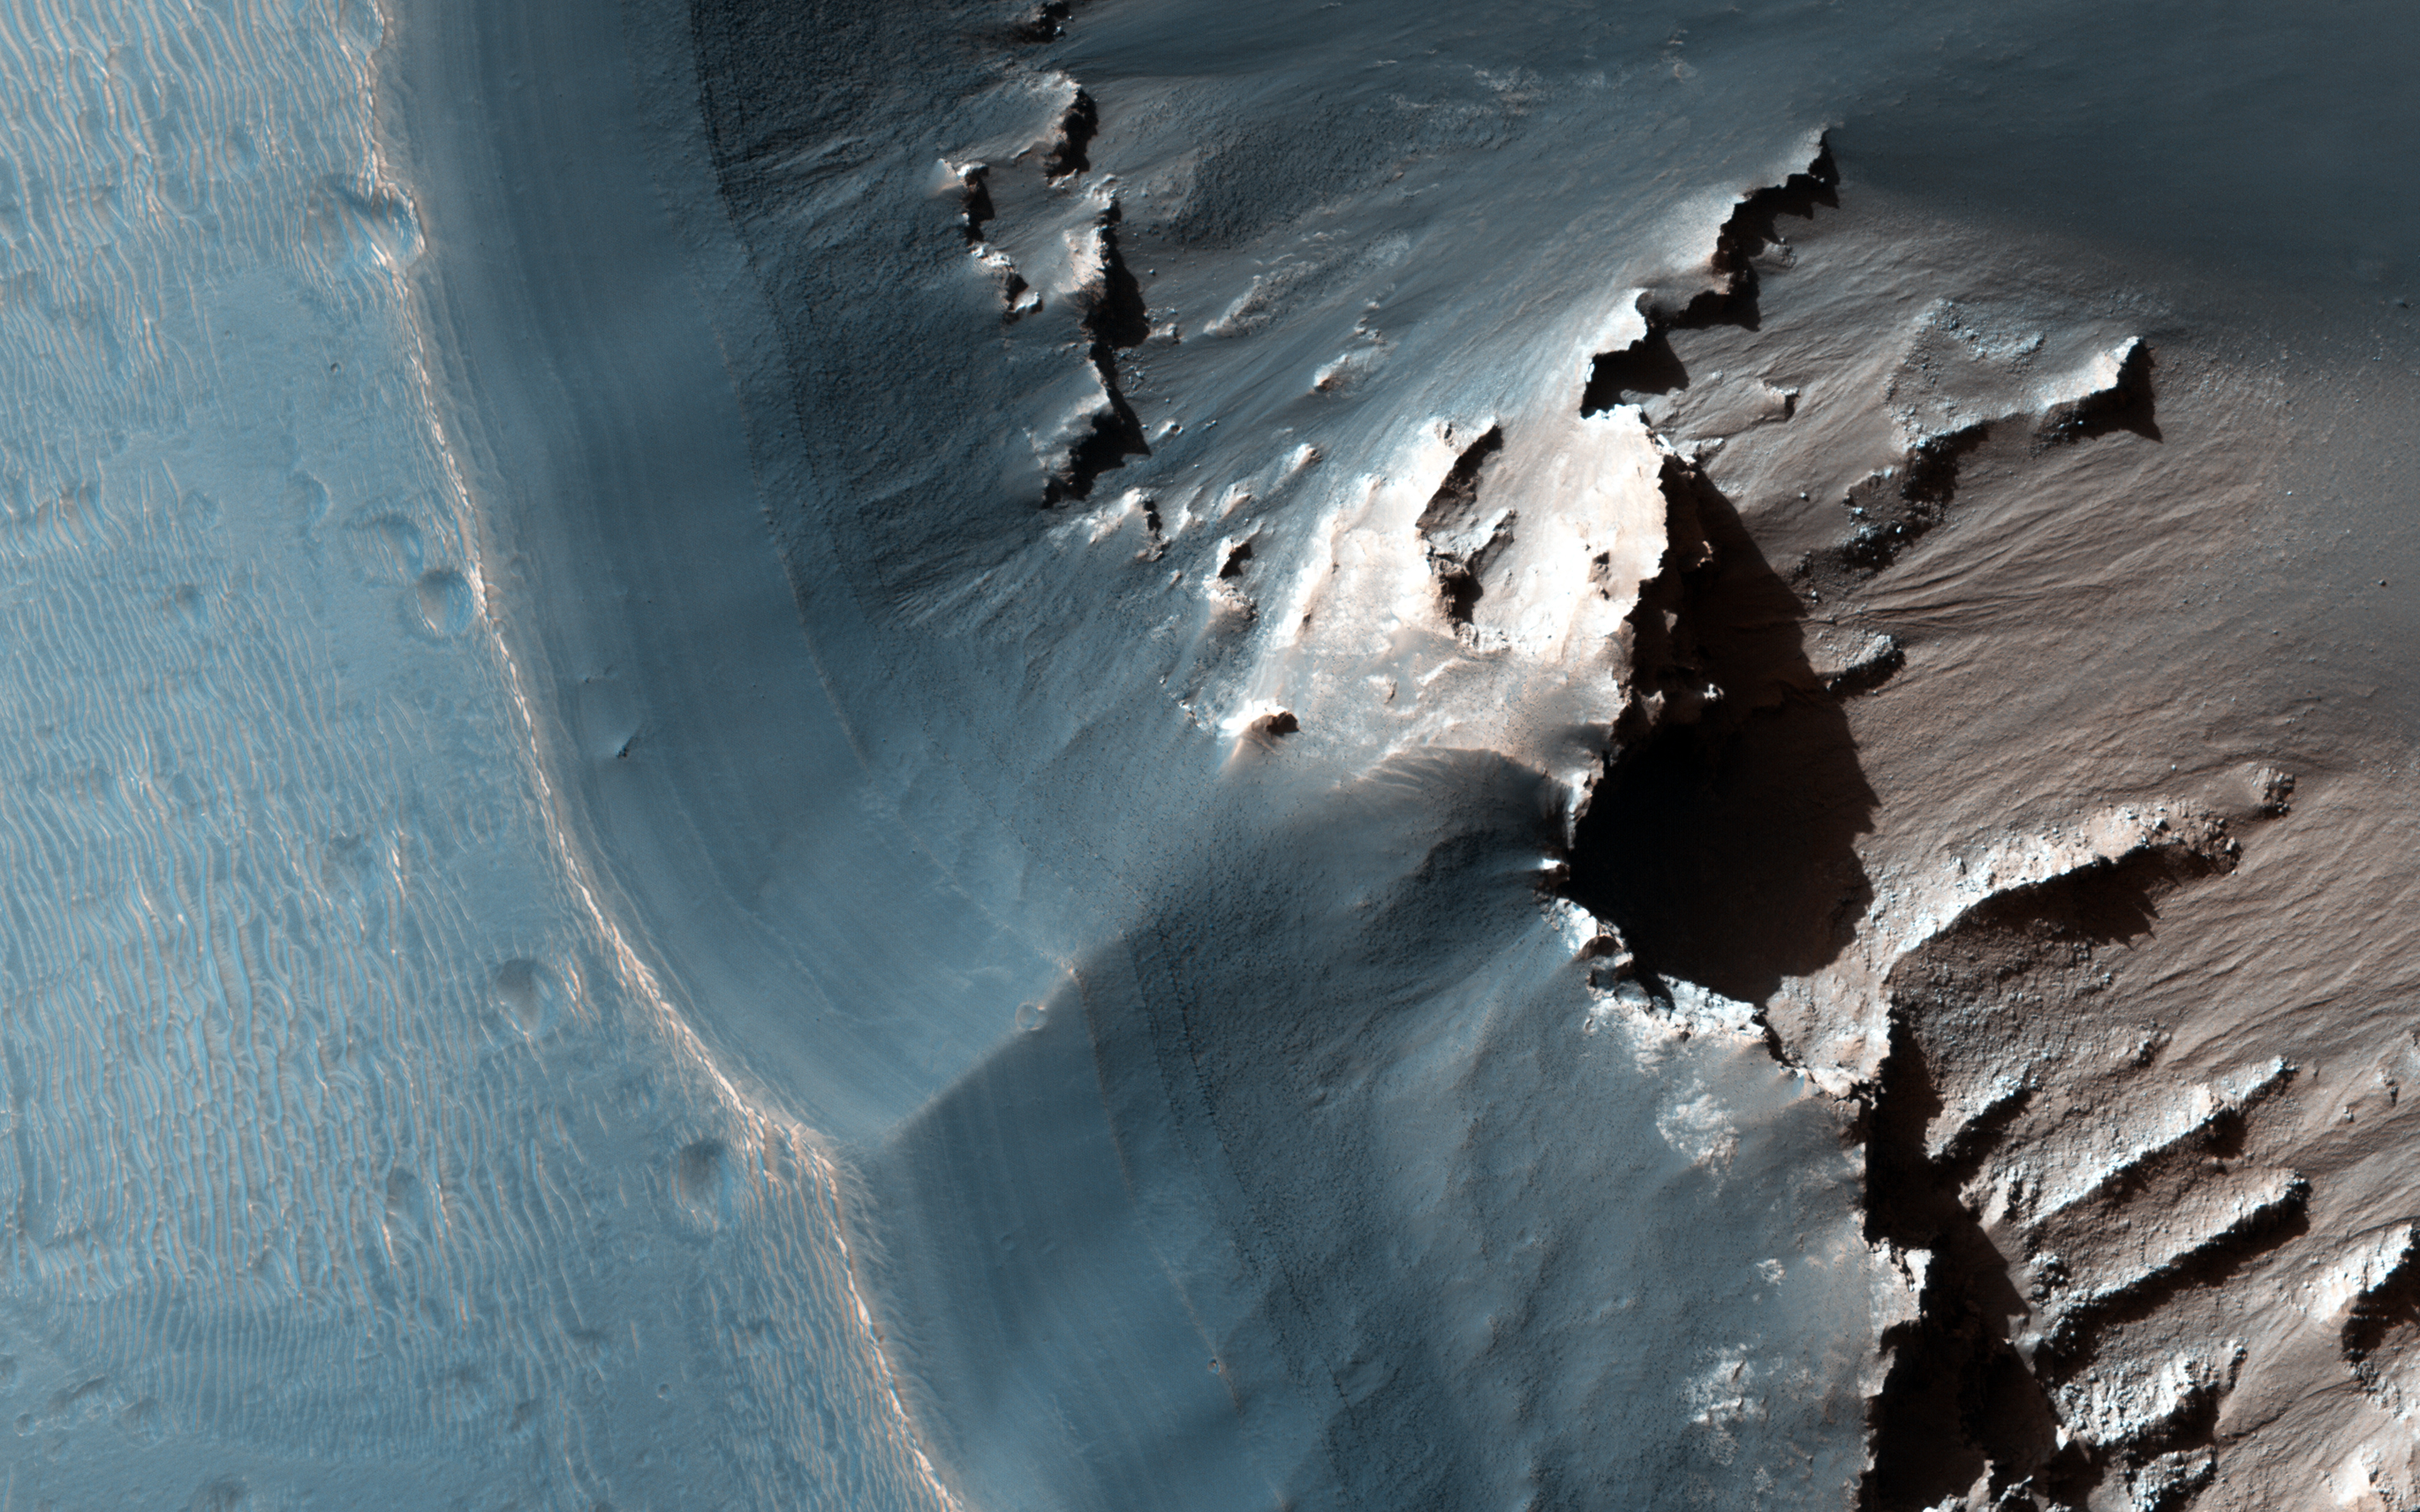

Jarosite in Noctis Labyrinthus

This image shows the western side of an elongated pit depression in eastern Noctis Labyrinthus. Along the pit’s upper wall is a light-toned layered deposit.

CRISM spectra extracted from the light-toned deposit are consistent with the mineral jarosite, which is a potassium and iron hydrous sulfate. On Earth, jarosite can form in ore deposits or from alteration near volcanic vents, and indicates an oxidizing and acidic environment. The Opportunity rover discovered jarosite at the Meridiani Planum landing site, and jarosite has been found at several other locations on Mars, indicating that it is a common mineral on the Red Planet.

The jarosite-bearing deposit observed here could indicate acidic aqueous conditions within a volcanic system in Noctis Labyrinthus. Above the light-toned jarosite deposit is a mantle of finely layered darker-toned material. CRISM spectra do not indicate this upper darker-toned mantle is hydrated. The deposit appears to drape over the pre-existing topography, suggesting it represents an airfall deposit from either atmospheric dust or volcanic ash.

The University of Arizona, Tucson, operates HiRISE, which was built by Ball Aerospace & Technologies Corp., Boulder, Colo. NASA’s Jet Propulsion Laboratory, a division of the California Institute of Technology in Pasadena, manages the Mars Reconnaissance Orbiter Project for NASA’s Science Mission Directorate, Washington.

Credit: NASA/JPL-Caltech/Univ. of Arizona